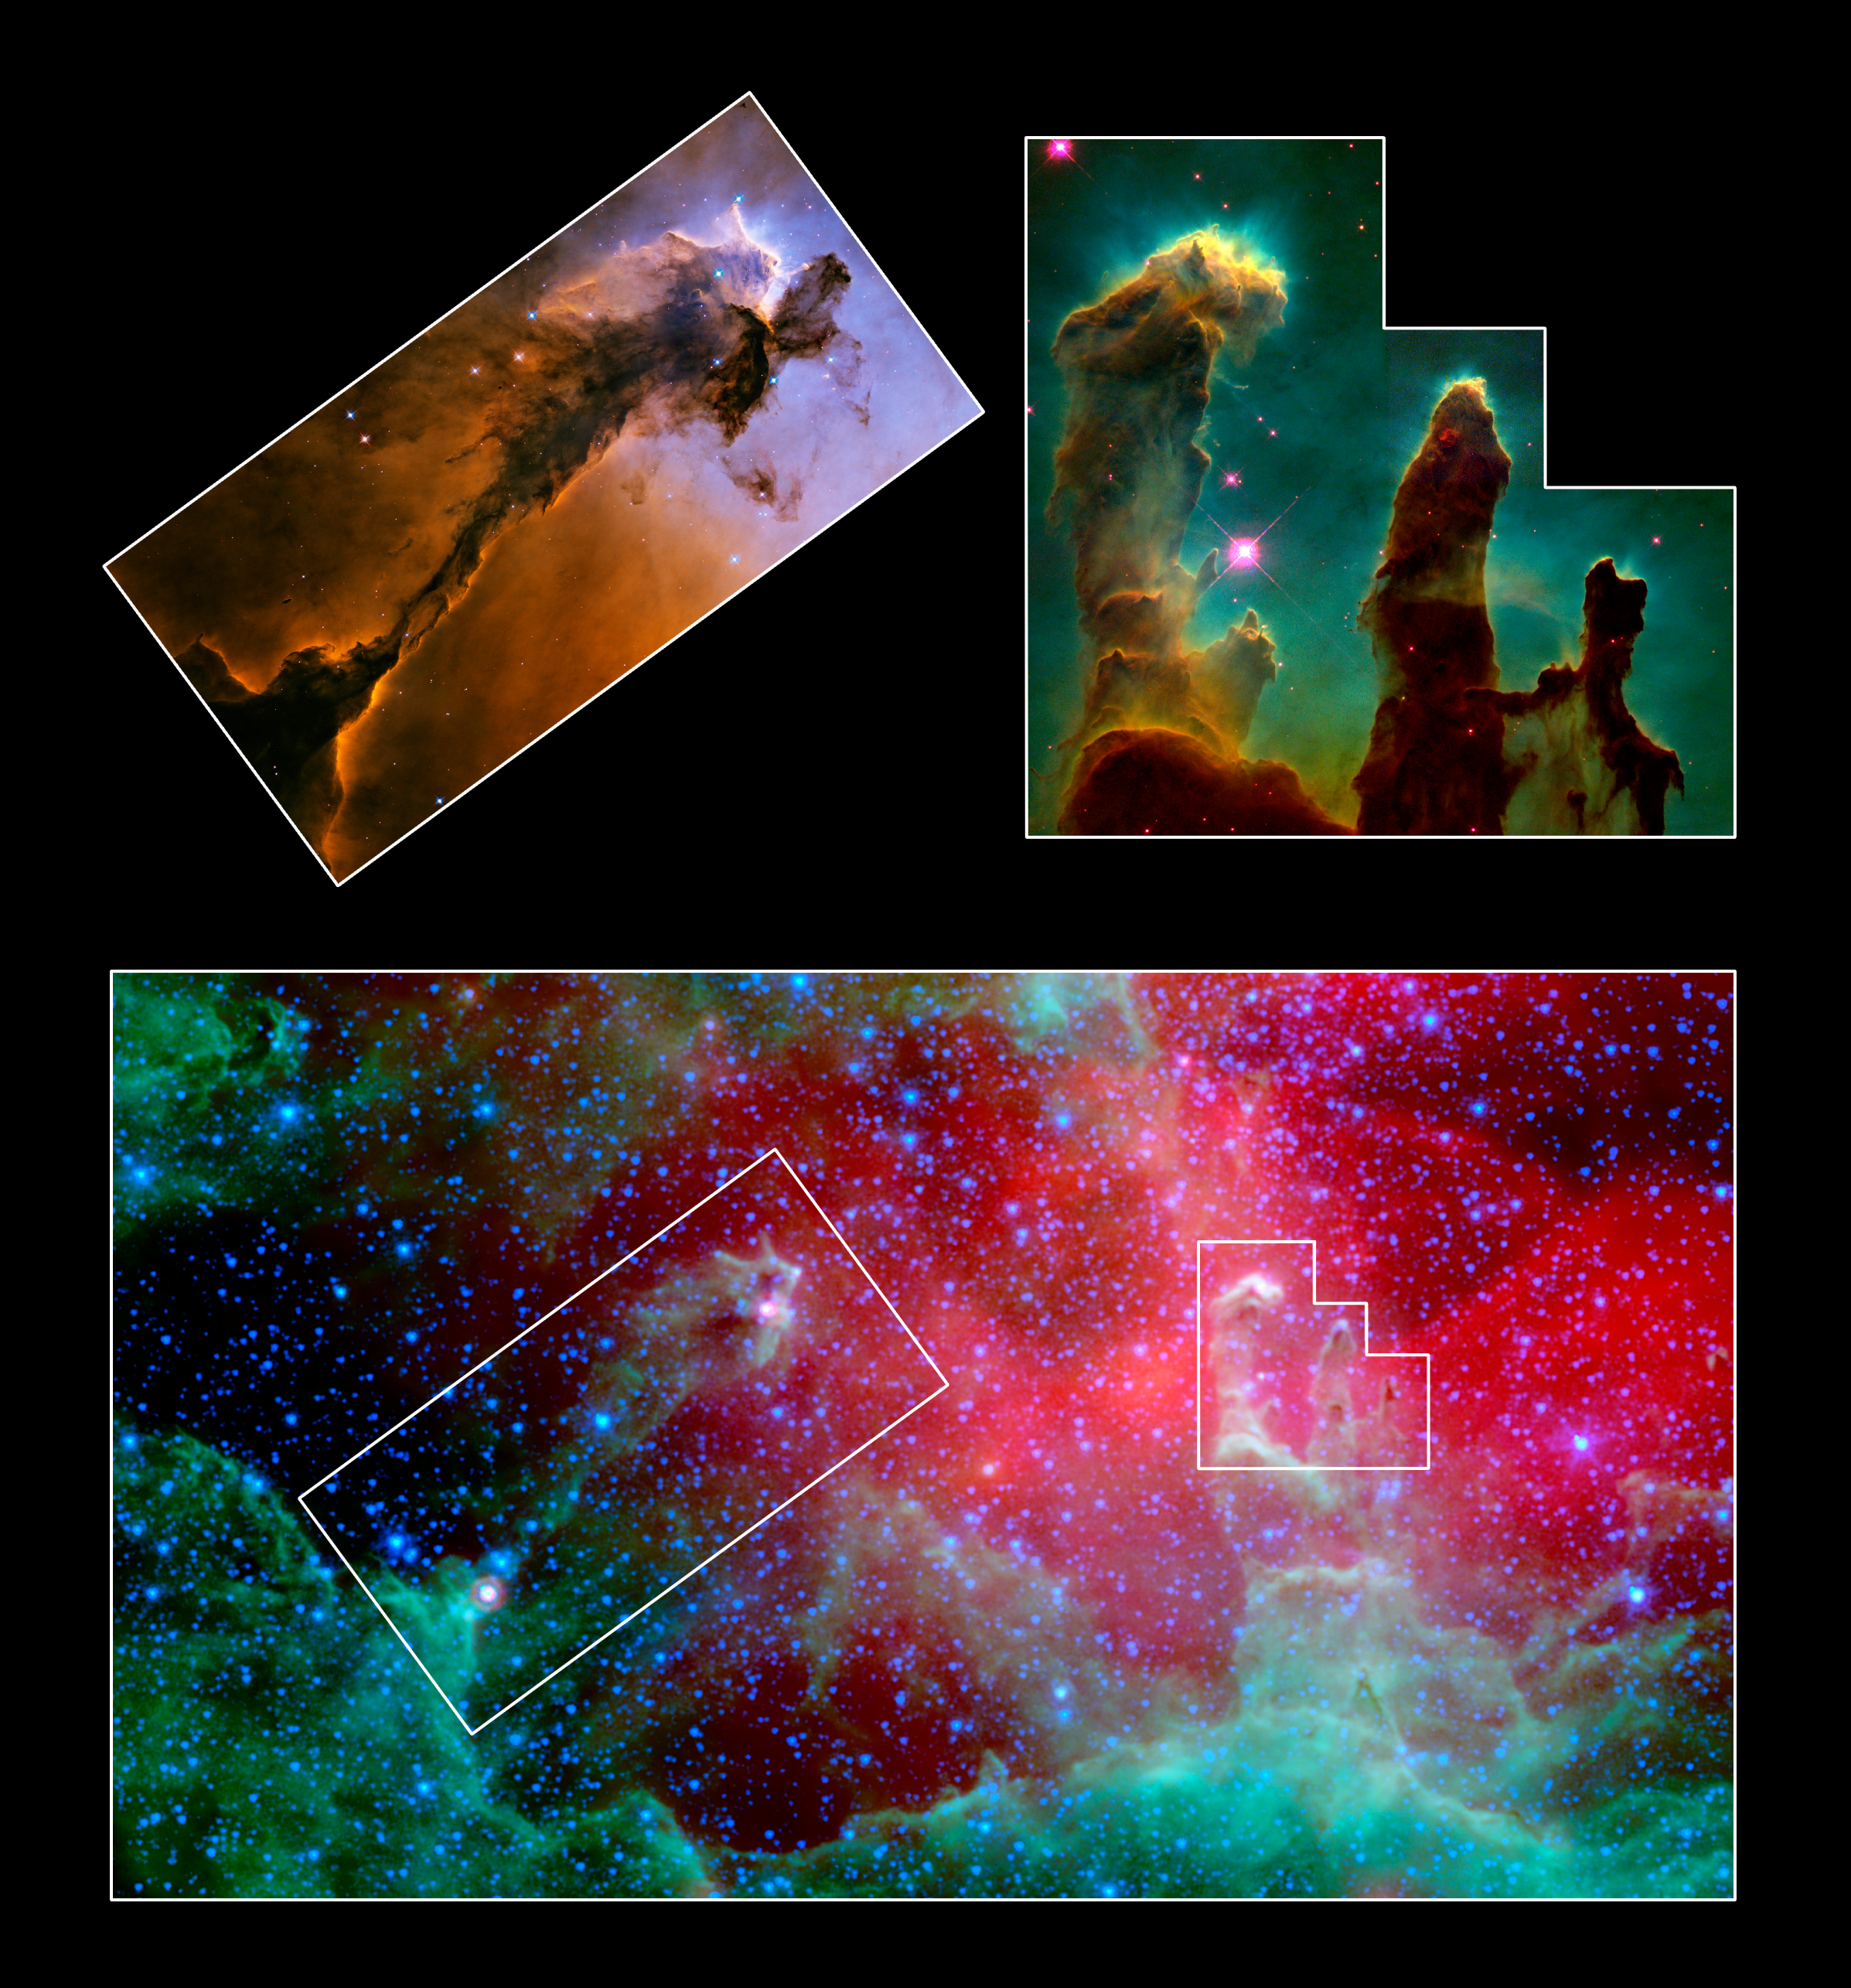

Unwrapping the Pillars

Poster Version

This image composite highlights the pillars of the Eagle nebula, as seen in infrared light by NASA’s Spitzer Space Telescope (bottom) and visible light by NASA’s Hubble Space Telescope (top insets).

The top right inset focuses on the three famous pillars, dubbed the “Pillars of Creation,” which were photographed by Hubble in 1995. Hubble’s optical view shows the dusty towers in exquisite detail, while Spitzer’s infrared eyes penetrate through the thick dust, revealing ghostly transparent structures. The same effect can be seen for the pillar outlined in the top left box.

In both cases, Spitzer’s view exposes newborn stars that were hidden inside the cocoon-like pillars, invisible to Hubble. These stars were first uncovered by the European Space Agency’s Infrared Satellite Observatory. In the Spitzer image, two embedded stars are visible at the tip and the base of the left pillar, while one star can be seen at the tip of the tallest pillar on the right.

Credit: NASA/JPL-Caltech/STScI/ Institut d’Astrophysique Spatiale